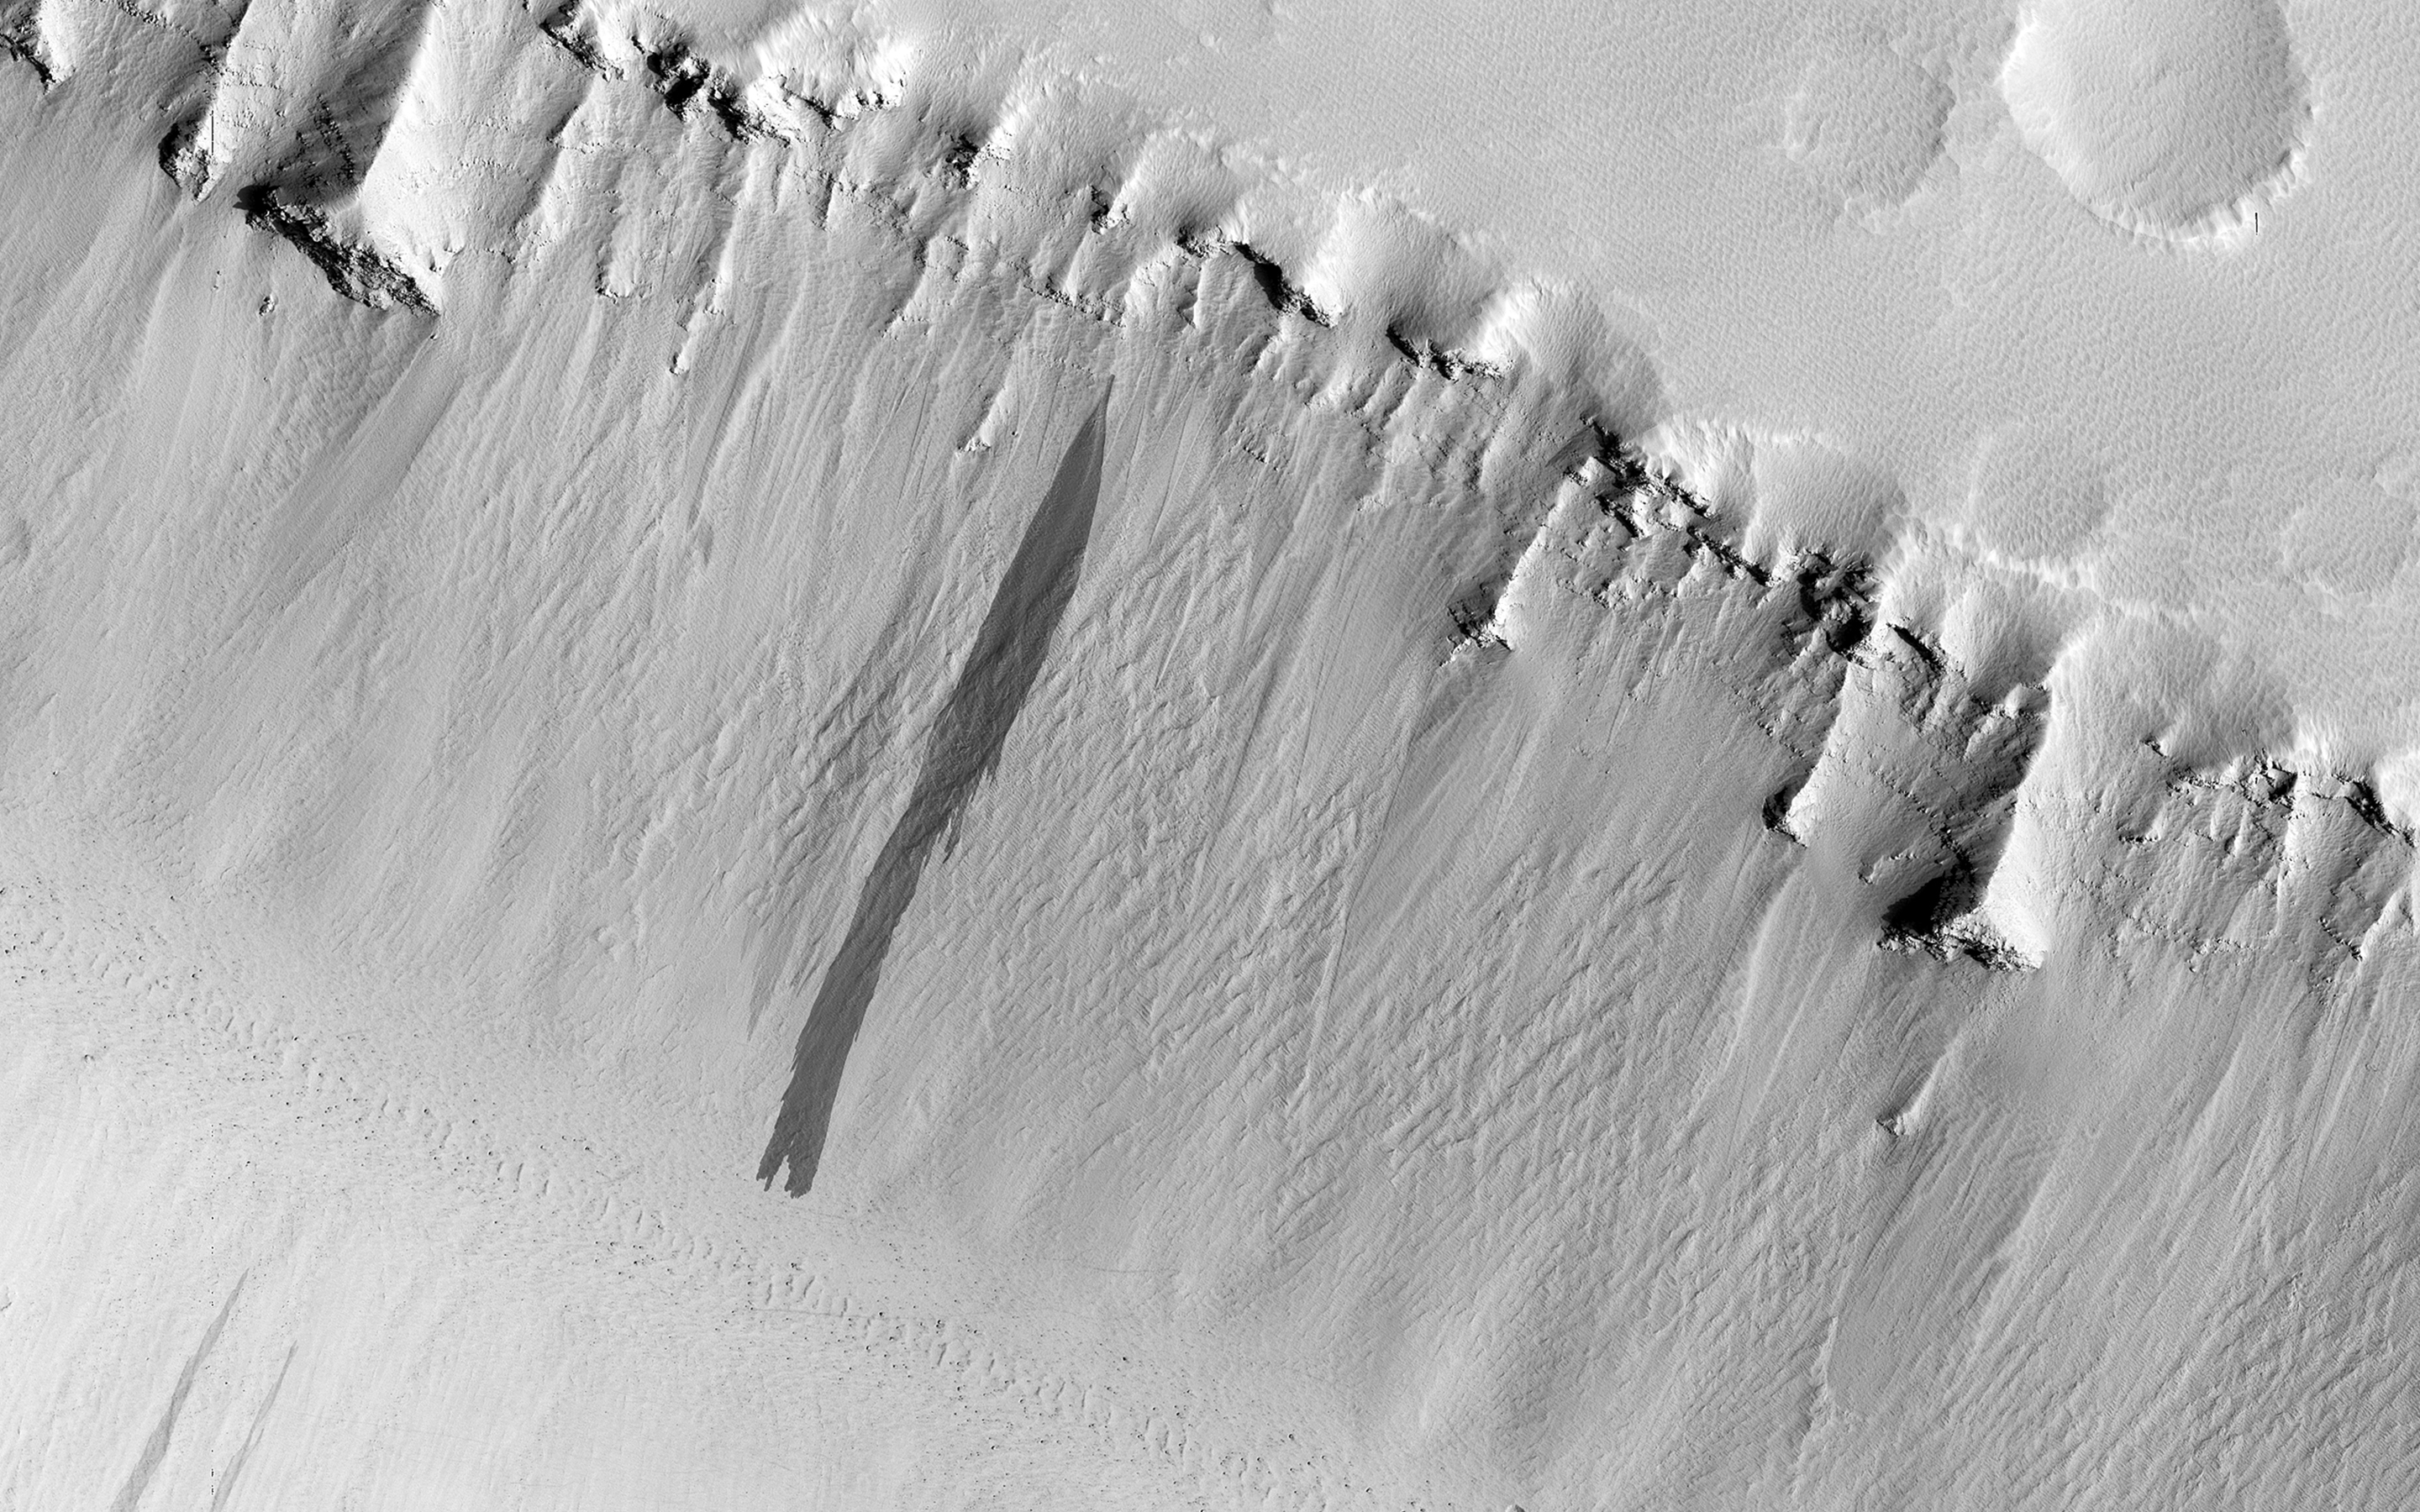

Troughs in Elysium Fossae

The two linear depressions in this image form part of the Elysium Fossae complex, a group of troughs located in the Elysium quadrangle of Mars.

These troughs are tectonic features, likely formed by the stretching, tearing and subsequent collapse of the crust resulting from the rise of the nearby Elysium volcanic province. The north and south troughs in this image are roughly 4.8 and 3.7 kilometers across respectively, and around 800 meters deep. Strata, or layering from successive deposition of material (likely ash and lava), are exposed in the upper wall of the trough.

Upon closer inspection, another interesting phenomenon becomes visible: slope streaks. Observable on the slopes of both troughs, these dark features (also known as dust avalanches) are the result of a mass movement of loose, fine-grained material exposing darker material. Over time, these features superpose and cross-cut one another, manifesting as light-toned angular features on either side of the slope streak. Slope streaks have also been known to form as the result of an impact on or near the slope which shakes loose dust, triggering an avalanche.

The University of Arizona, Tucson, operates HiRISE, which was built by Ball Aerospace & Technologies Corp., Boulder, Colo. NASA’s Jet Propulsion Laboratory, a division of the California Institute of Technology in Pasadena, manages the Mars Reconnaissance Orbiter Project for NASA’s Science Mission Directorate, Washington.

Credit: NASA/JPL-Caltech/Univ. of Arizona